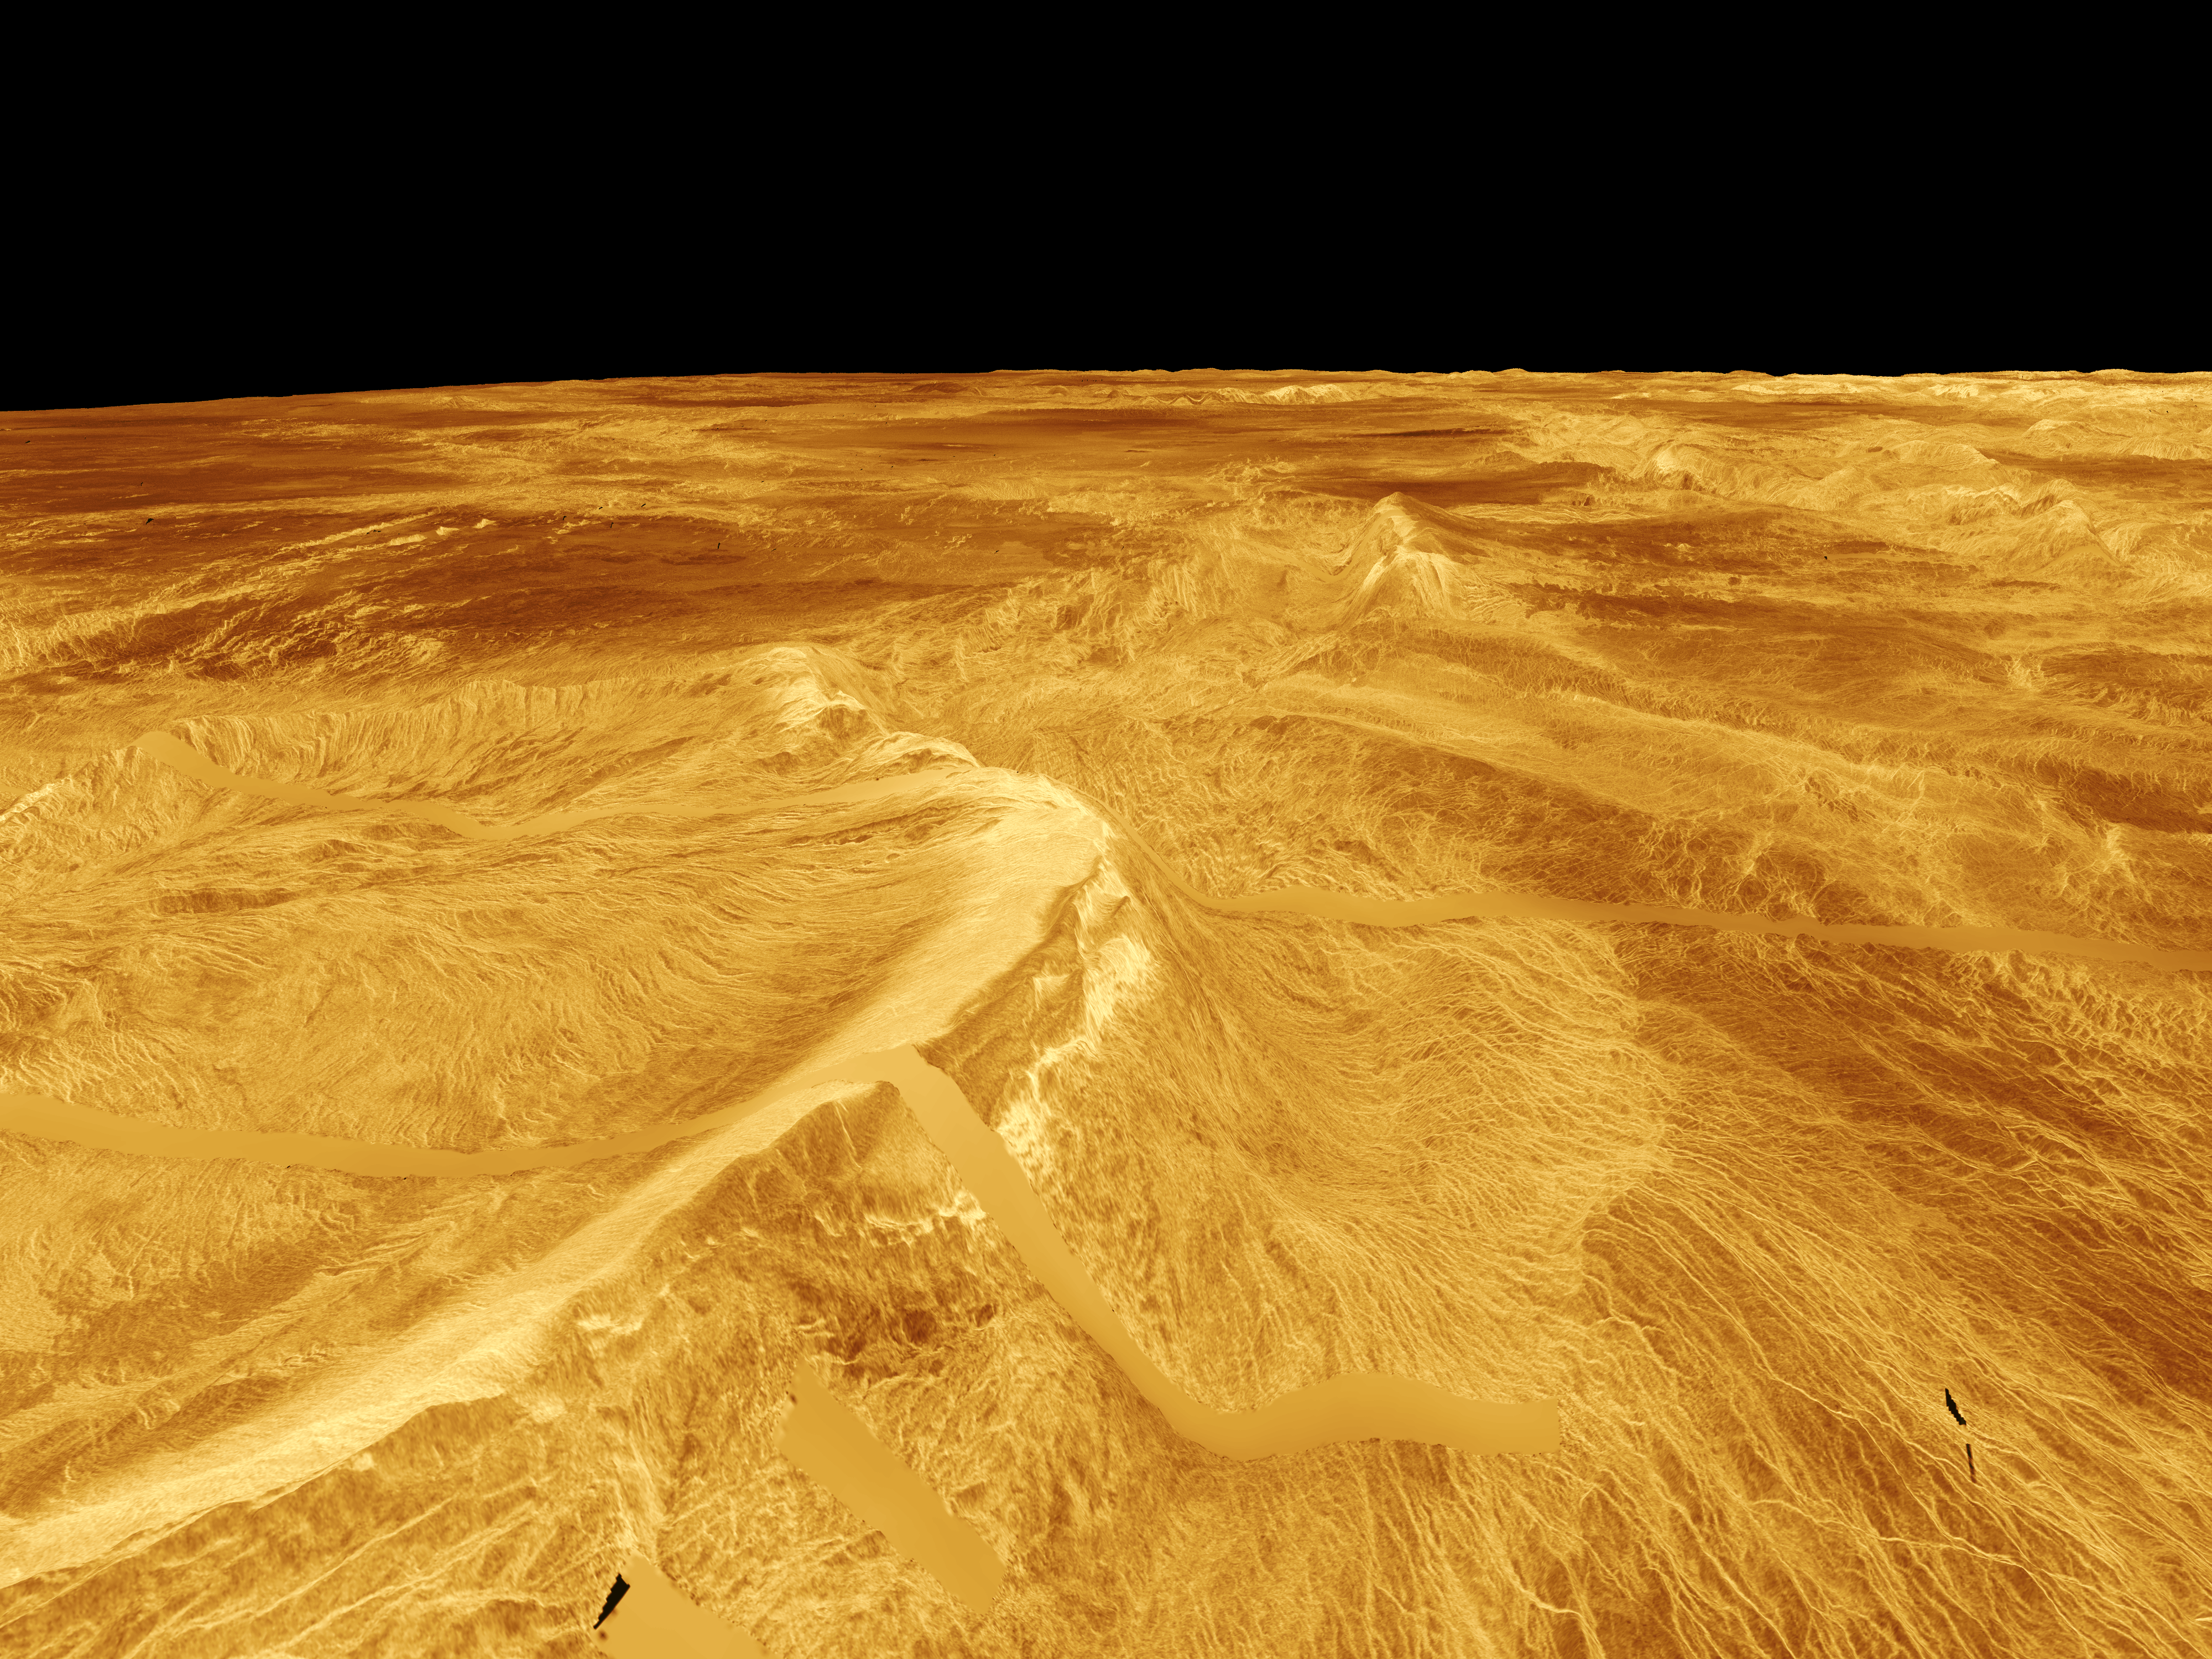

Venus – 3-D Perspective View of Latona Corona and Dali Chasma

This computer-generated perspective view of Latona Corona and Dali Chasma on Venus shows Magellan radar data superimposed on topography. The view is from the northeast and vertical exaggeration is 10 times. Exaggeration of relief is a common tool scientists use to detect relationships between structure (i.e. faults and fractures) and topography. Latona Corona, a circular feature approximately 1,000 kilometers (620 miles) in diameter whose eastern half is shown at the left of the image, has a relatively smooth, radar-bright raised rim. Bright lines or fractures within the corona appear to radiate away from its center toward the rim. The rest of the bright fractures in the area are associated with the relatively deep (approximately 3 kilometers or 1.9 miles) troughs of Dali Chasma. The Dali and Diana Chasma system consist of deep troughs that extend for 7,400 kilometers (4,588 miles) and are very distinct features on Venus. Those chasma connect the Ovda and Thetis highlands with the large volcanoes at Atla Regio and thus are considered to be the “Scorpion Tail” of Aphrodite Terra. The broad, curving scarp resembles some of Earth’s subduction zones where crustal plates are pushed over each other. The radar-bright surface at the highest elevation along the scarp is similar to surfaces in other elevated regions where some metallic mineral such as pyrite (fool’s gold) may occur on the surface.

Credit: NASA/JPL